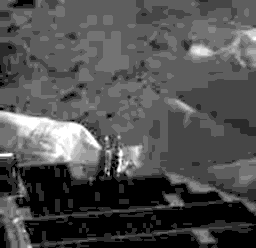

First IMP Image

This is the first image from the Imager for Mars Pathfinder (IMP) that includes a glimpse of the plant surface. This image was taken at 8:42 MLSTsol 1.

Photojournal note: Sojourner spent 83 days of a planned seven-day mission exploring the Martian terrain, acquiring images, and taking chemical, atmospheric and other measurements. The final data transmission received from Pathfinder was at 10:23 UTC on September 27, 1997. Although mission managers tried to restore full communications during the following five months, the successful mission was terminated on March 10, 1998.

Credit: NASA/JPL/Caltech